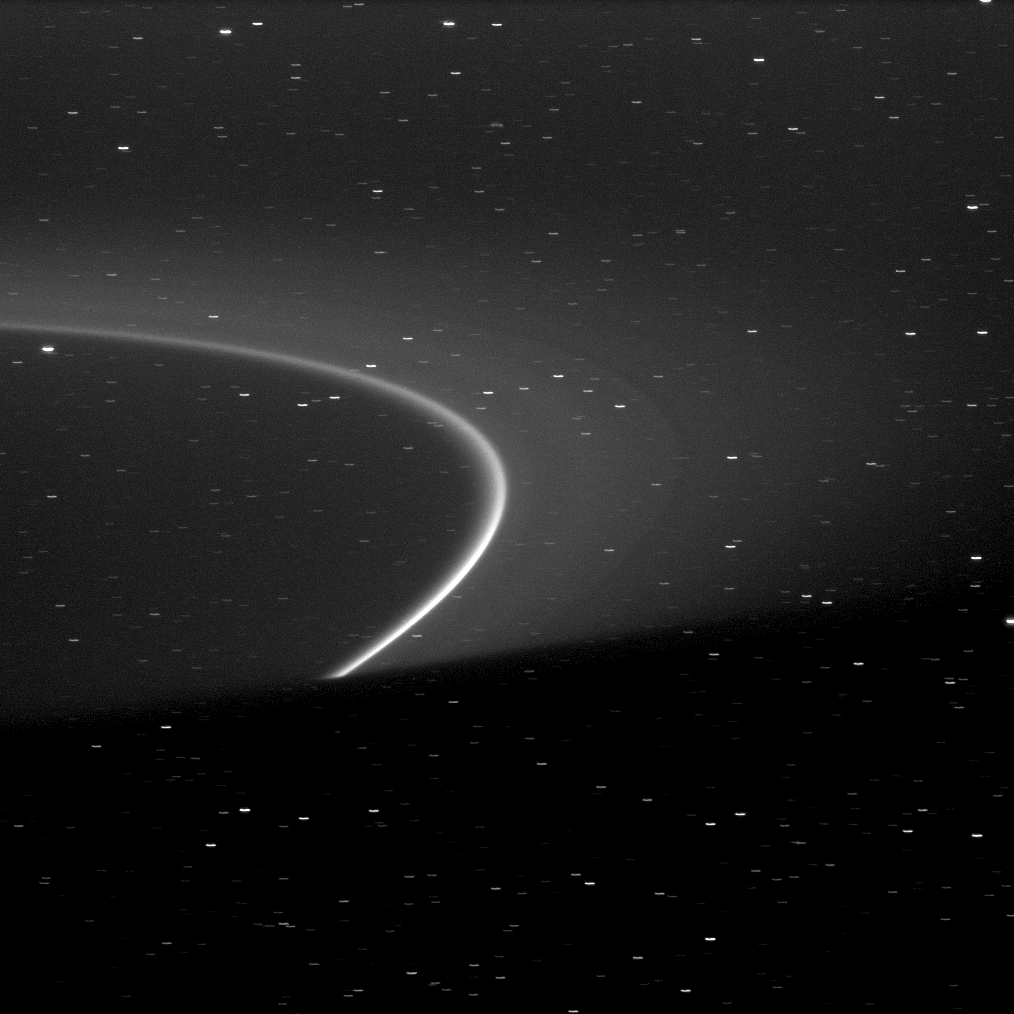

Slicing the Arc

The bright arc within Saturn’s G ring is shown truncated by the shadow of the planet at the bottom of this image.

Although it can’t be seen here, the tiny moonlet Aegaeon (formerly known as S/2008 S 1) orbits within the bright arc. See PIA11148 to learn more. This view looks toward the northern, sunlit side of the rings from about 4 degrees above the ringplane. Many background stars are visible elongated by the motion of the spacecraft during the image’s exposure.

The image was taken in visible light with the Cassini spacecraft narrow-angle camera on Oct. 9, 2009. The view was obtained at a distance of approximately 2.1 million kilometers (1.3 million miles) from Saturn. Image scale is 12 kilometers (7 miles) per pixel.

The Cassini-Huygens mission is a cooperative project of NASA, the European Space Agency and the Italian Space Agency. The Jet Propulsion Laboratory, a division of the California Institute of Technology in Pasadena, manages the mission for NASA’s Science Mission Directorate, Washington, D.C. The Cassini orbiter and its two onboard cameras were designed, developed and assembled at JPL. The imaging operations center is based at the Space Science Institute in Boulder, Colo.

Credit: NASA/JPL/Space Science Institute